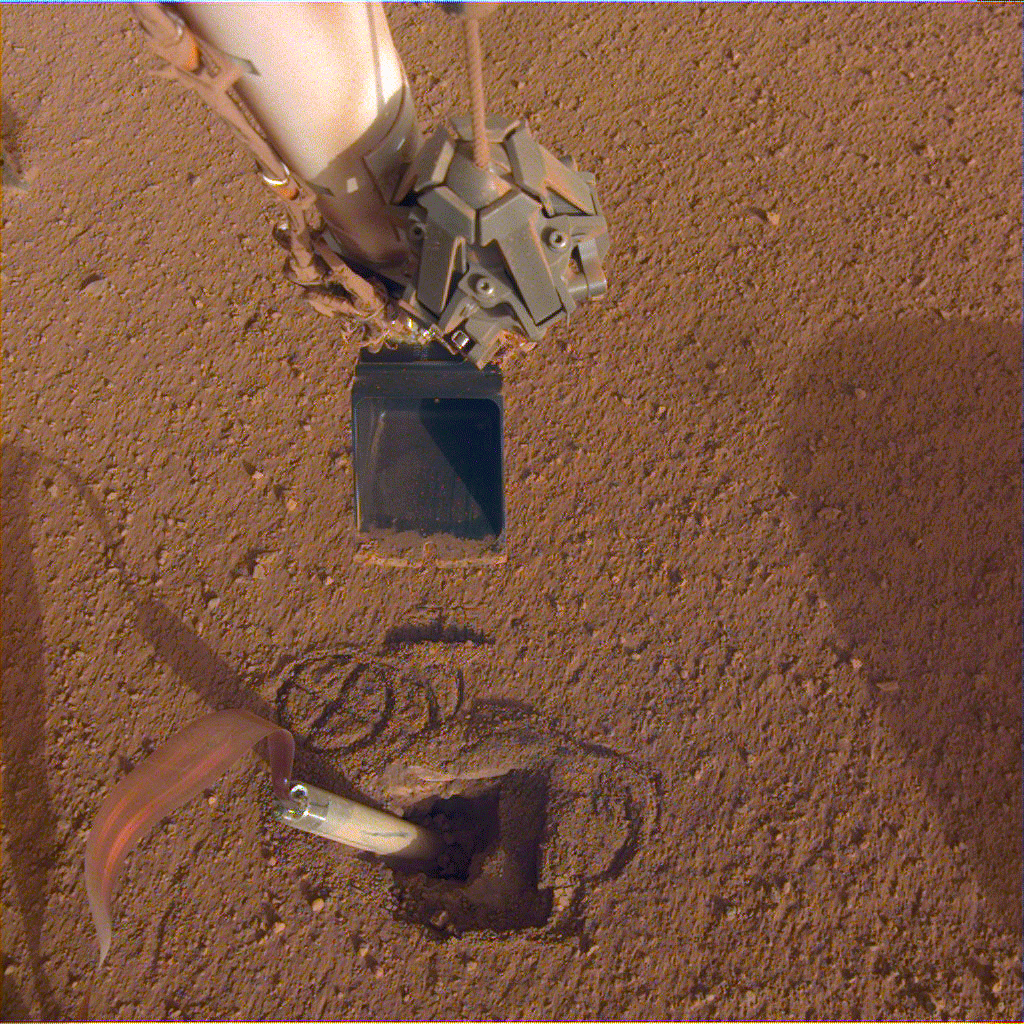

InSight Prepares to Push on the Mole

NASA’s Mars InSight lander recently moved its robotic arm closer to the heat probe’s digging device, called the “mole,” in preparation to push on its top, or back cap. The InSight team hopes that pushing on this location will help the mole it bury itself and enable the heat probe to take Mars’ temperature.

JPL manages InSight for NASA’s Science Mission Directorate. InSight is part of NASA’s Discovery Program, managed by the agency’s Marshall Space Flight Center in Huntsville, Alabama. Lockheed Martin Space in Denver built the InSight spacecraft, including its cruise stage and lander, and supports spacecraft operations for the mission.

A number of European partners, including France’s Centre National d’Études Spatiales (CNES) and the German Aerospace Center (DLR), are supporting the InSight mission. CNES and the Institut de Physique du Globe de Paris (IPGP) provided the Seismic Experiment for Interior Structure (SEIS) instrument, with significant contributions from the Max Planck Institute for Solar System Research (MPS) in Germany, the Swiss Institute of Technology (ETH) in Switzerland, Imperial College and Oxford University in the United Kingdom, and JPL. DLR provided the Heat Flow and Physical Properties Package (HP3) instrument, with significant contributions from the Space Research Center (CBK) of the Polish Academy of Sciences and Astronika in Poland. Spain’s Centro de Astrobiología (CAB) supplied the wind sensors.

Credit: NASA/JPL-Caltech